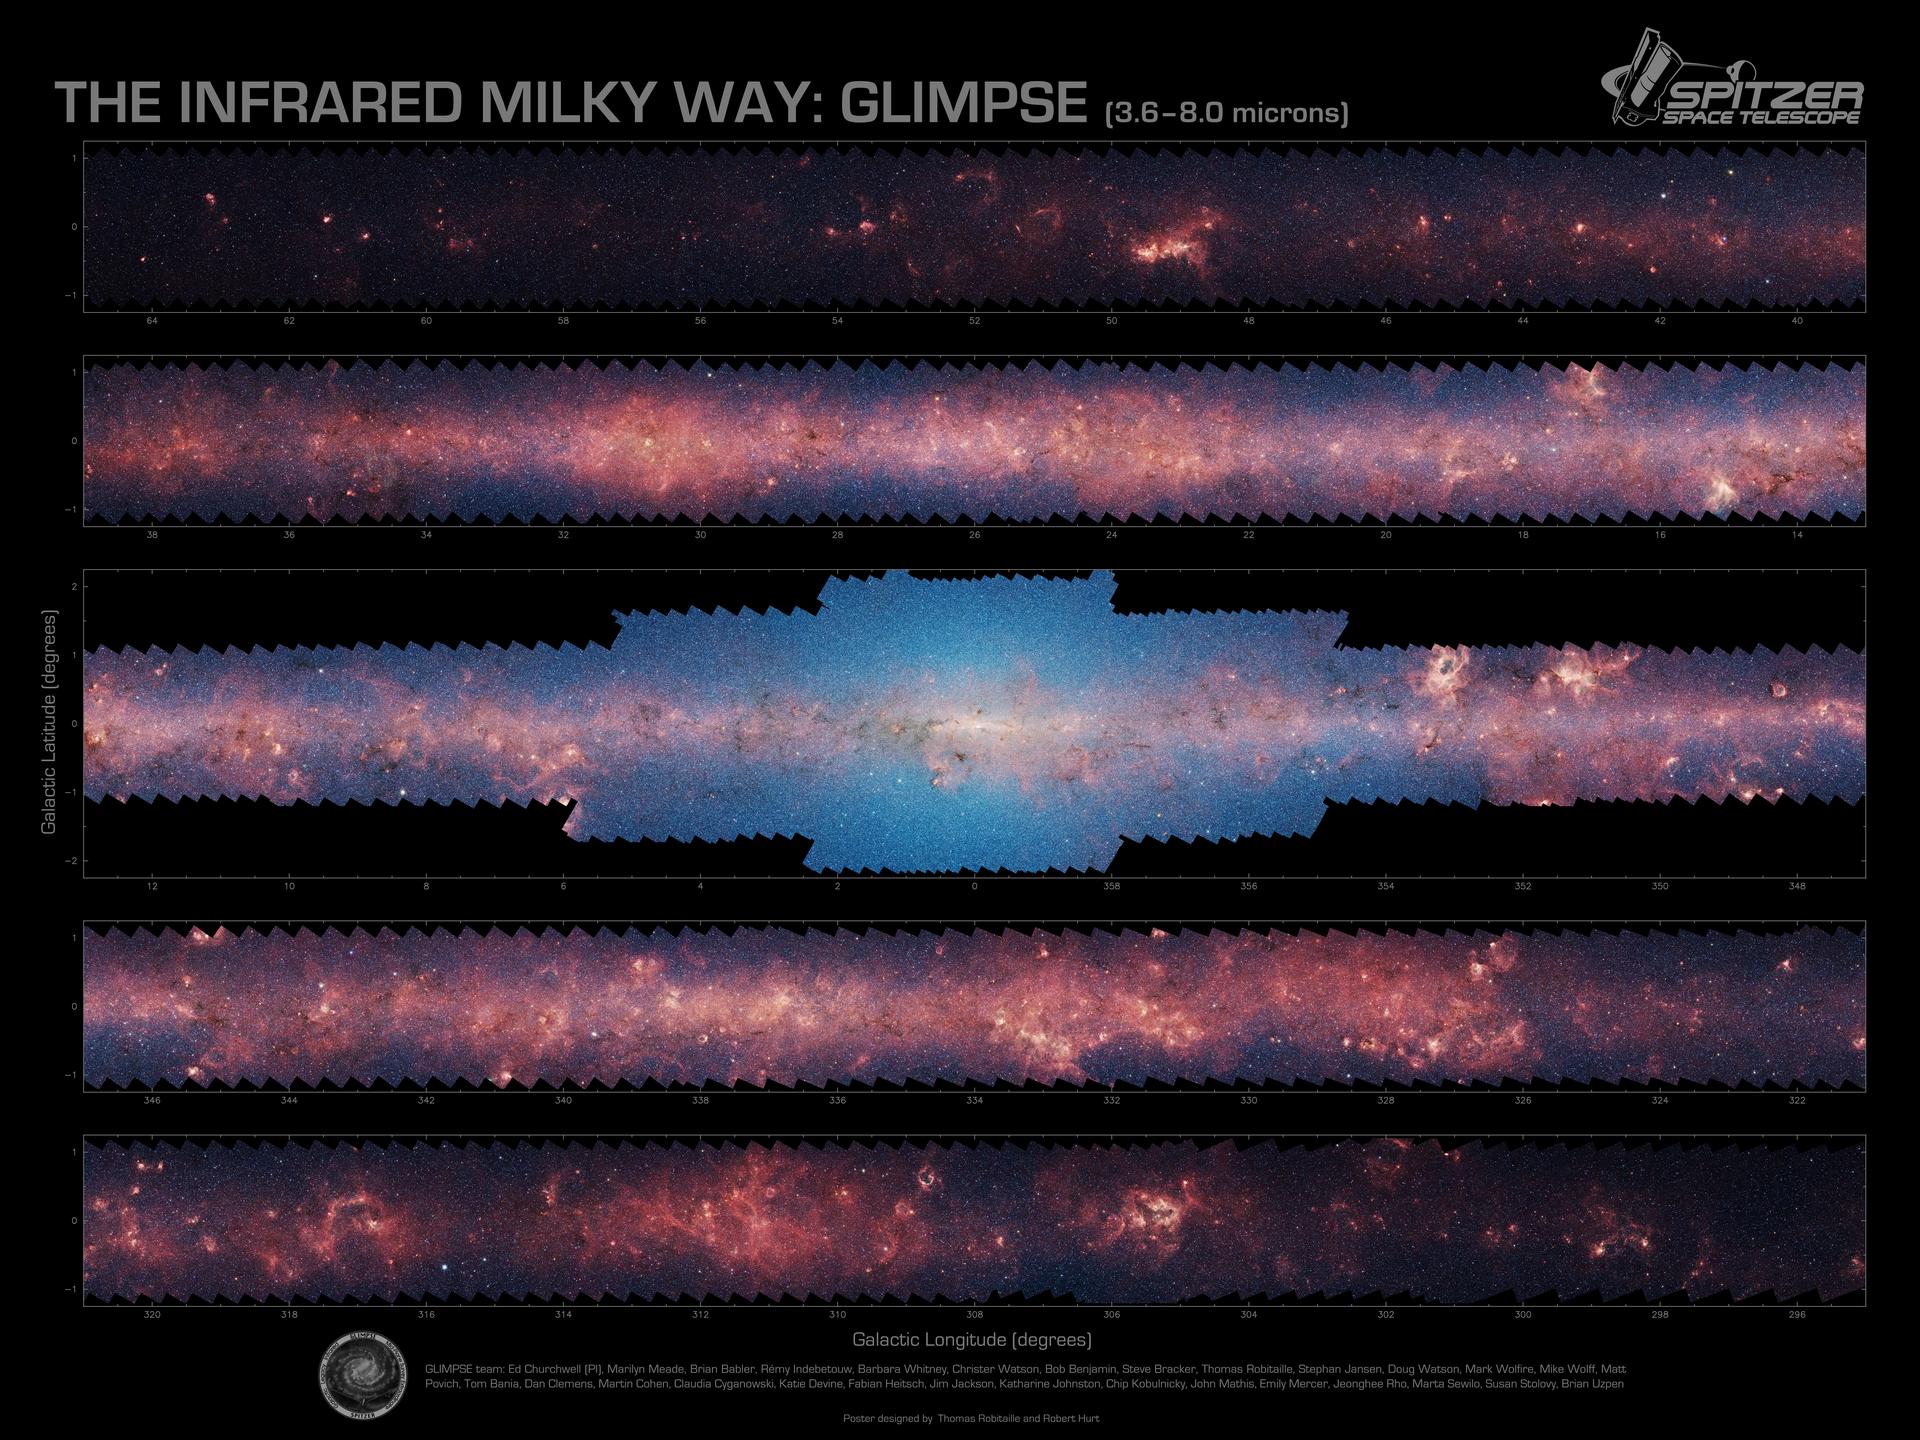

Inner Milky Way Raging with Star Formation

More than 444,580 frames from NASA’s Spitzer Space Telescope were stitched together to create this portrait of the raging star-formation occurring in the inner Milky Way.

As inhabitants of a flat galactic disk, Earth and its solar system have an edge-on view of their host galaxy, like looking a glass dish from its edge. From our perspective, most of the galaxy is condensed into a blurry narrow band of light that stretches completely around the sky, also known as the galactic plane.

In this mosaic the galactic plane is broken up into five components: the far-left side of the plane (top image); the area just left of the galactic center (second to top); galactic center (middle); the area to the right of galactic center (second to bottom); and the far-right side of the plane (bottom). Together, these panels represent more than 50 percent of our entire Milky Way galaxy.

The red haze that permeates the picture comes from organic molecules called polycyclic aromatic hydrocarbons, which are illuminated by light from massive baby stars. On Earth, these molecules are found in automobile exhaust, or charred barbeque grills—anywhere carbon molecules are burned incompletely.

The patches of black are dense, obscuring dust clouds impenetrable by even Spitzer’s super-sensitive infrared eyes. Bright arcs of white throughout the image are massive stellar incubators. The bluish-white haze that hovers heavily in the middle panel is starlight from the older stellar population towards the center of the galaxy.

This picture was taken with Spitzer’s infrared array camera, as part of the Galactic Legacy Infrared Mid-Plane Survey Extraordinaire (GLIMPSE) project. This is a four-color composite where blue is 3.6-micron light, green is 4.5 microns, orange is 5.8 microns and red is 8.0 microns.

Credit: NASA/JPL-Caltech/Univ. of Wisconsin